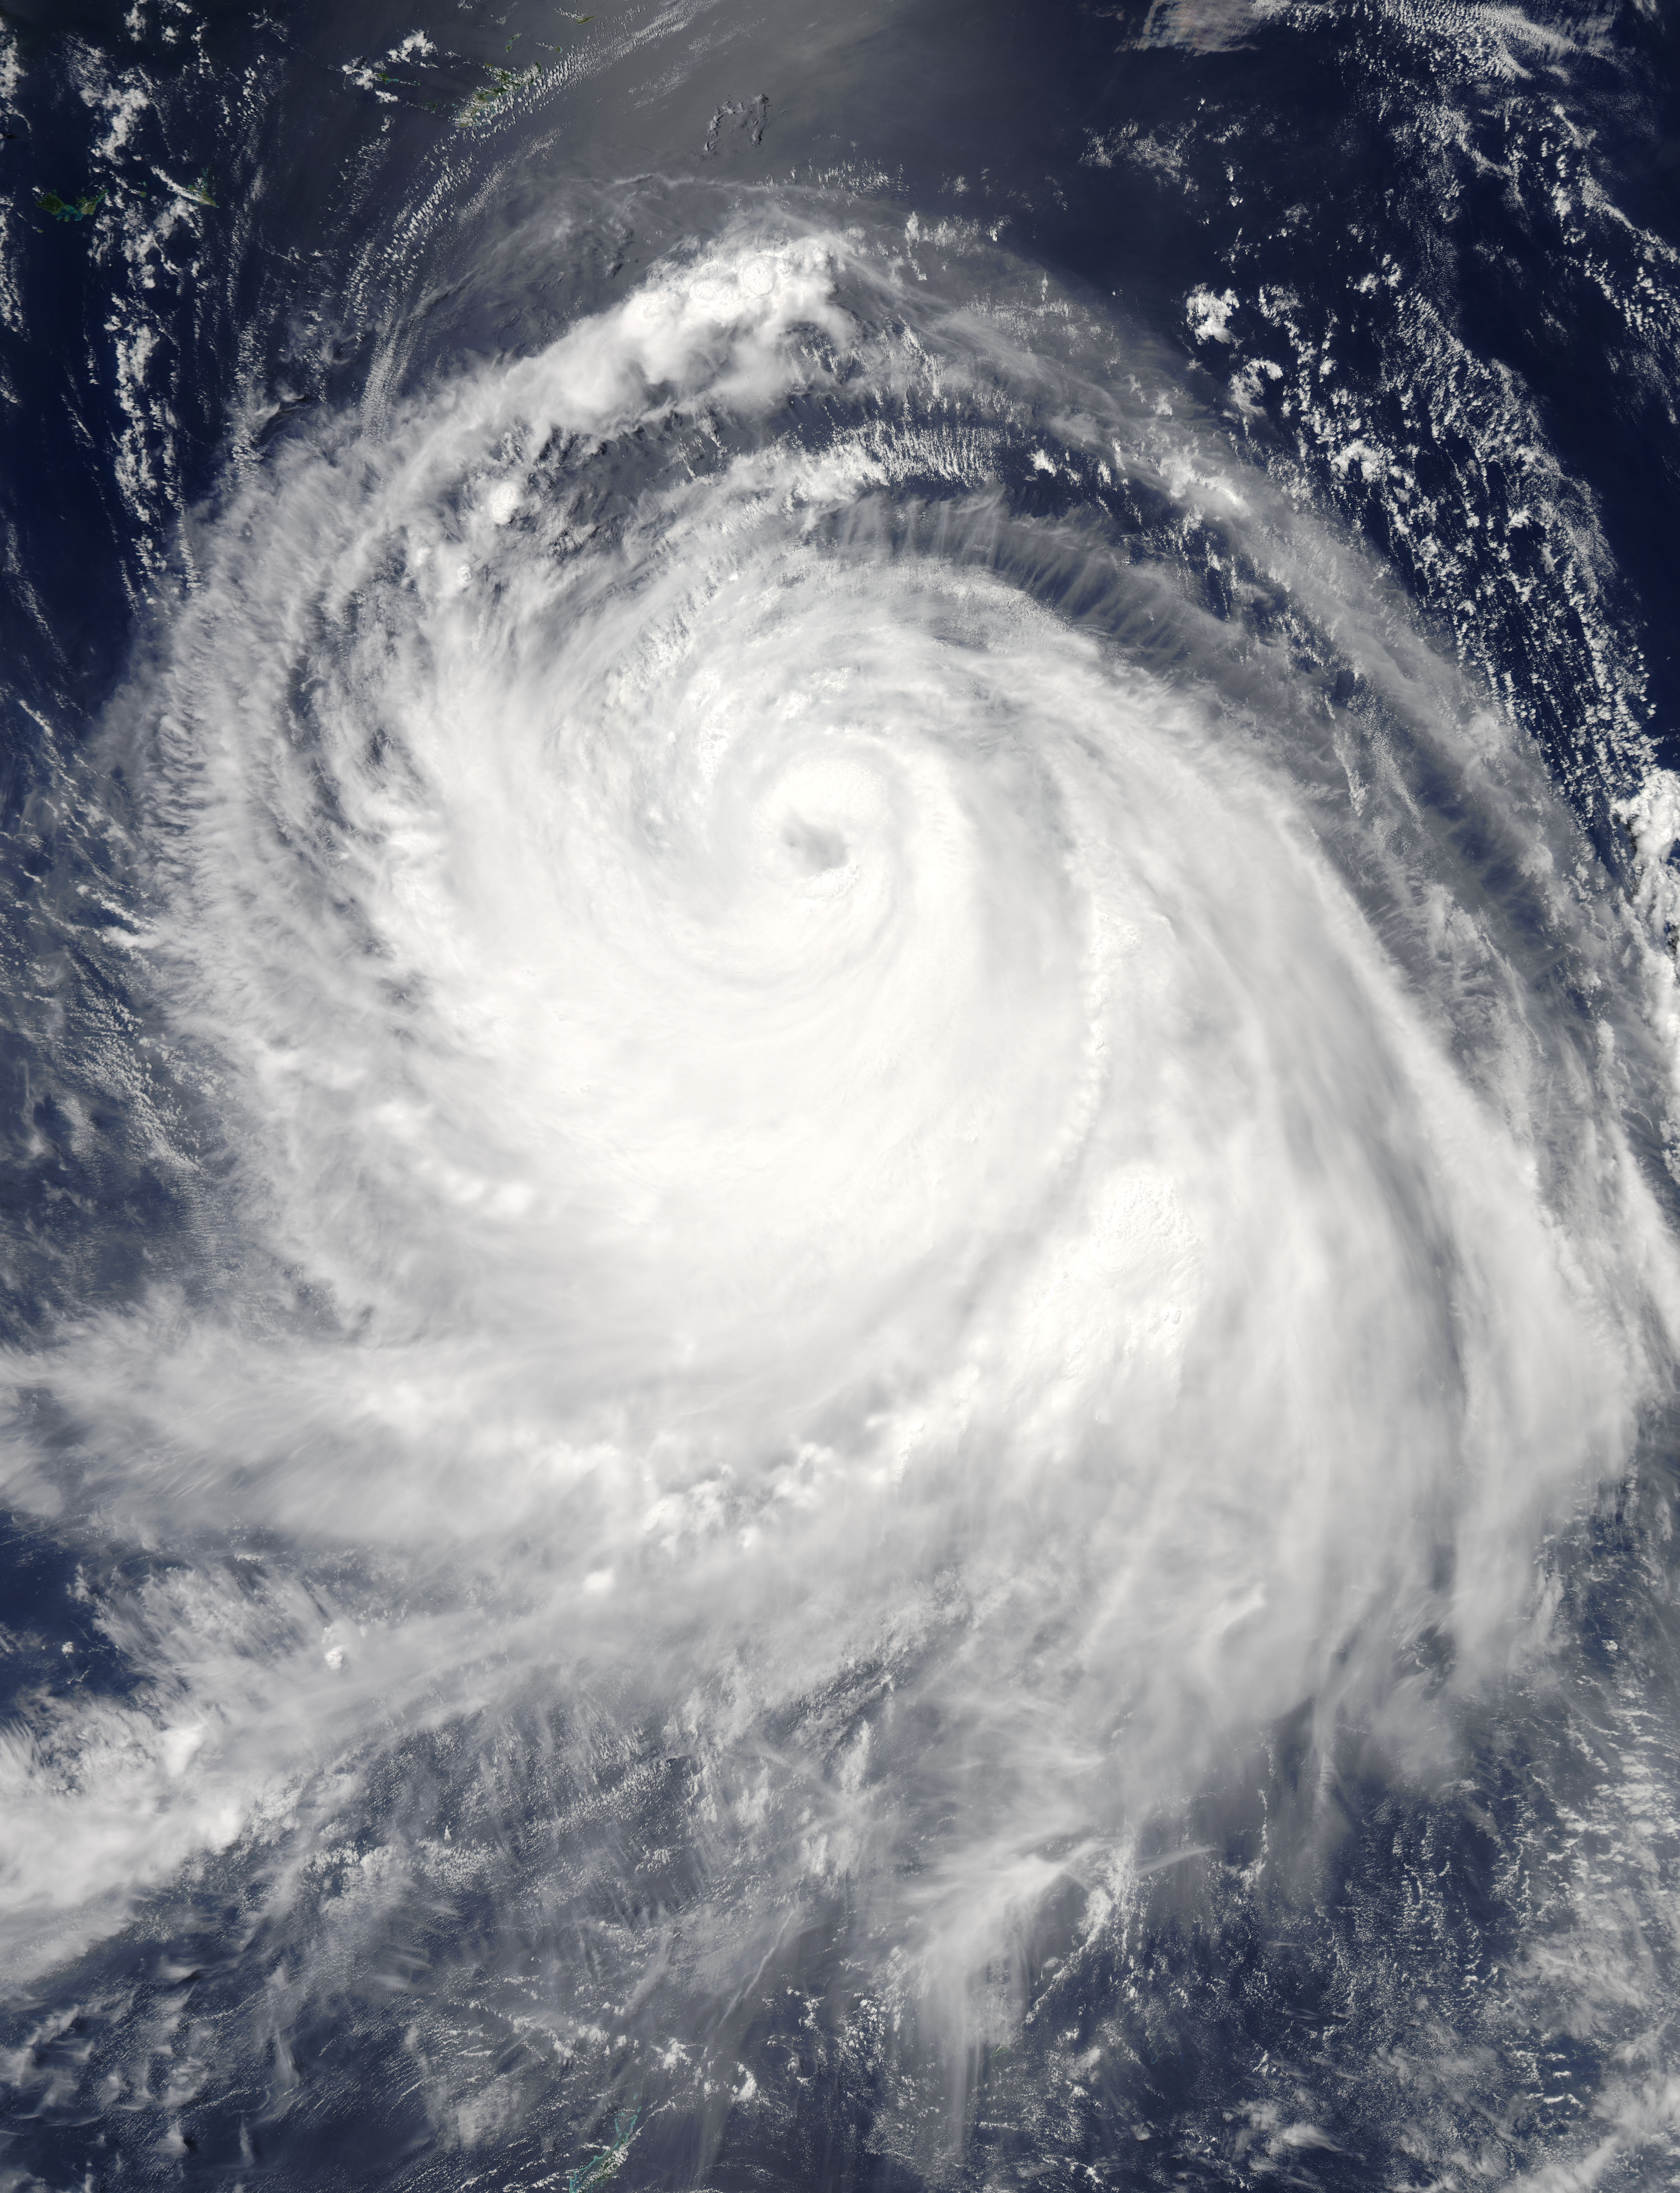

Typhoon Chan-Hom "Eyes" NASA's Aqua Satellite

Typhoon Chan-Hom's eye was visible from space when NASA's Aqua satellite passed overhead early on July 8, 2015. The MODIS instrument, known as the Moderate Resolution Imaging Spectrometer, flies aboard NASA's Aqua satellite. When Aqua passed over Typhoon Chan-Hom on July 8 at 04:25 UTC (12:25 a.m. EDT), MODIS captured a visible-light image of the storm that clearly showed its eye. The MODIS image also a ring of powerful thunderstorms surrounding the eye of the storm, and the bulk of thunderstorms wrapping around the system from west to east, along the southern side. At 0900 UTC (5 a.m. EDT), Typhoon Chan-Hom's maximum sustained winds were near 85 knots (97.8 mph/157.4 kph). Tropical-storm-force winds extended 145 nautical miles (166.9 miles/268.5 km) from the center, making the storm almost 300 nautical miles (345 miles/555 km) in diameter. Typhoon-force winds extended out to 35 nautical miles (40 miles/64.8 km) from the center. Chan-Hom's eye was centered near 20.5 North latitude and 132.7 East longitude, about 450 nautical miles (517.9 miles/833.4 km) southeast of Kadena Air Base, Iwo To, Japan. Chan-Hom was moving to the northwest at 11 knots (12.6 mph/20.3 kph). The typhoon was generating very rough seas with wave heights to 28 feet (8.5 meters). The Joint Typhoon Warning Center expects Chan-Hom to continue tracking northwestward over the next three days under the steering influence of a sub-tropical ridge (elongated area of high pressure). Chan-Hom is expected to intensify steadily peaking at 120 knots (138.1 mph/222.2 kph) on July 10. The JTWC forecast predicts that Chan-Hom will make landfall near Wenzhou, Zhejiang, China and begin decaying due to land interaction. For updated warnings and watches from China's National Meteorological Centre, visit: www.cma.gov.cn/en/WeatherWarnings/.

Credit: NASA/GSFC/Jeff Schmaltz/MODIS Land Rapid Response Team b>NASA image use policy